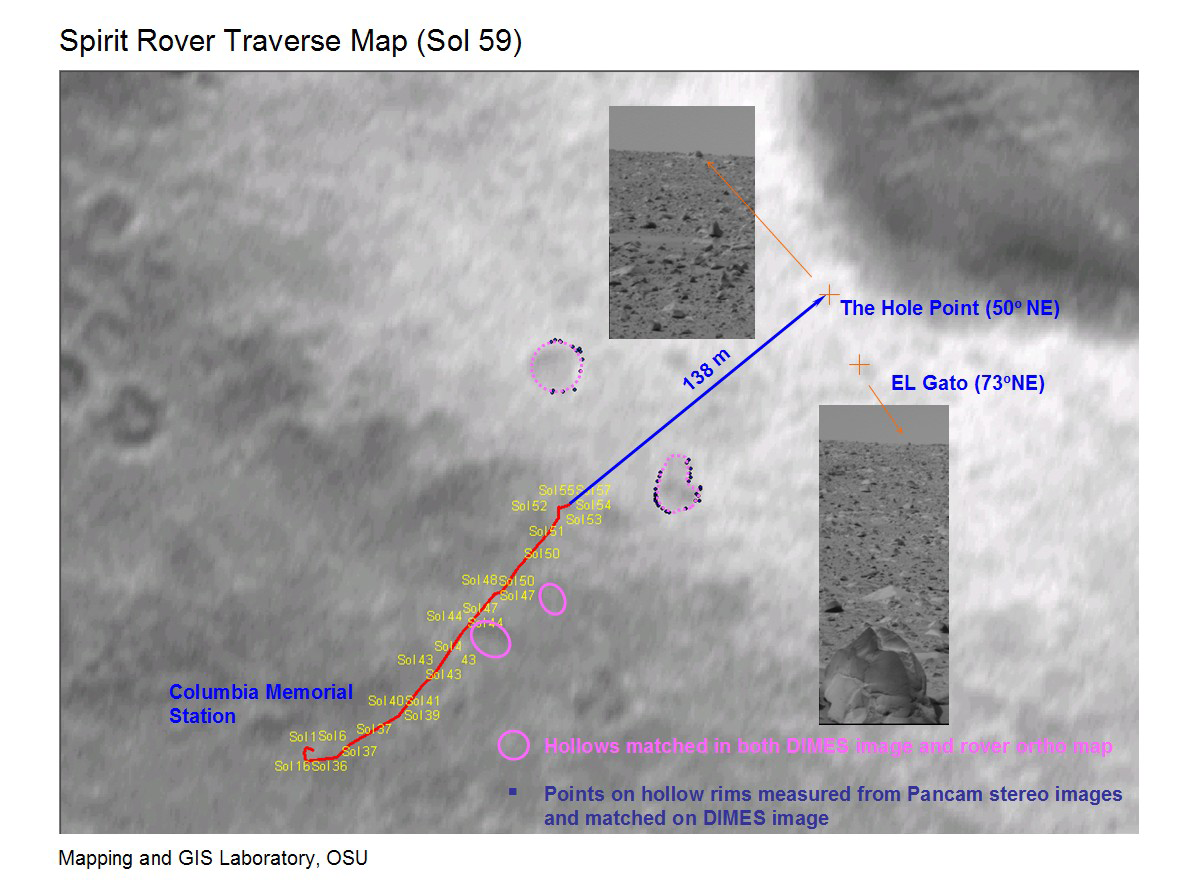

What Lies Ahead

This map shows the path the Mars Exploration Rover Spirit will travel toward its future target, the large crater dubbed “Bonneville.” The red line indicates Spirit’s travels up to the 59th martian day, or sol, of its journey, and the blue line, the route it will follow. Engineers pinpointed the rover’s exact location by comparing images taken by the panoramic camera on the rover (inset panels) to those acquired during descent by the descent image motion estimation system camera (underlying map).

Credit: NASA/JPL/Cornell/Ohio State University